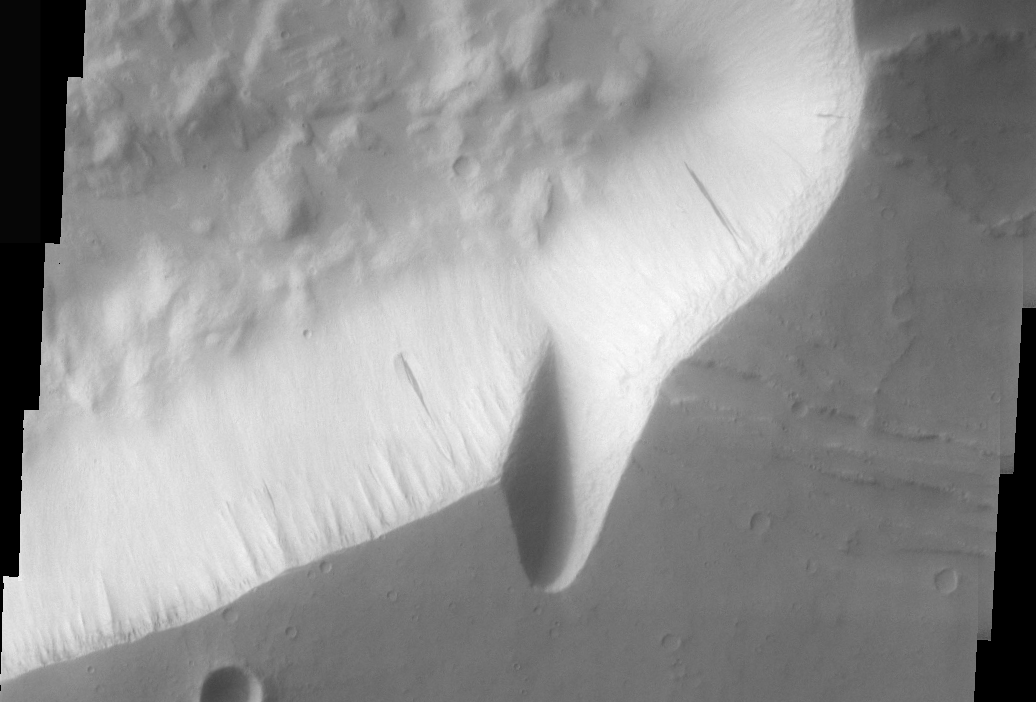

Hebes Chasma Dust Avalanches

Dust avalanches, also called slope streaks, occur on many Martian terrains. The deposition of airborne dust on surfaces causes a bright tone in the THEMIS VIS images. Any movement of the dust downhill, a dust avalanche, will leave behind a streak where the darker, dust-free surface is exposed.

These dust avalanches are located in Hebes Chasma.

Image information: VIS instrument. Latitude -1.4, Longitude 286.6 East (73.4 West). 17 meter/pixel resolution.

Note: this THEMIS visual image has not been radiometrically nor geometrically calibrated for this preliminary release. An empirical correction has been performed to remove instrumental effects. A linear shift has been applied in the cross-track and down-track direction to approximate spacecraft and planetary motion. Fully calibrated and geometrically projected images will be released through the Planetary Data System in accordance with Project policies at a later time.

NASA’s Jet Propulsion Laboratory manages the 2001 Mars Odyssey mission for NASA’s Office of Space Science, Washington, D.C. The Thermal Emission Imaging System (THEMIS) was developed by Arizona State University, Tempe, in collaboration with Raytheon Santa Barbara Remote Sensing. The THEMIS investigation is led by Dr. Philip Christensen at Arizona State University. Lockheed Martin Astronautics, Denver, is the prime contractor for the Odyssey project, and developed and built the orbiter. Mission operations are conducted jointly from Lockheed Martin and from JPL, a division of the California Institute of Technology in Pasadena.

Credit: NASA/JPL/Arizona State University